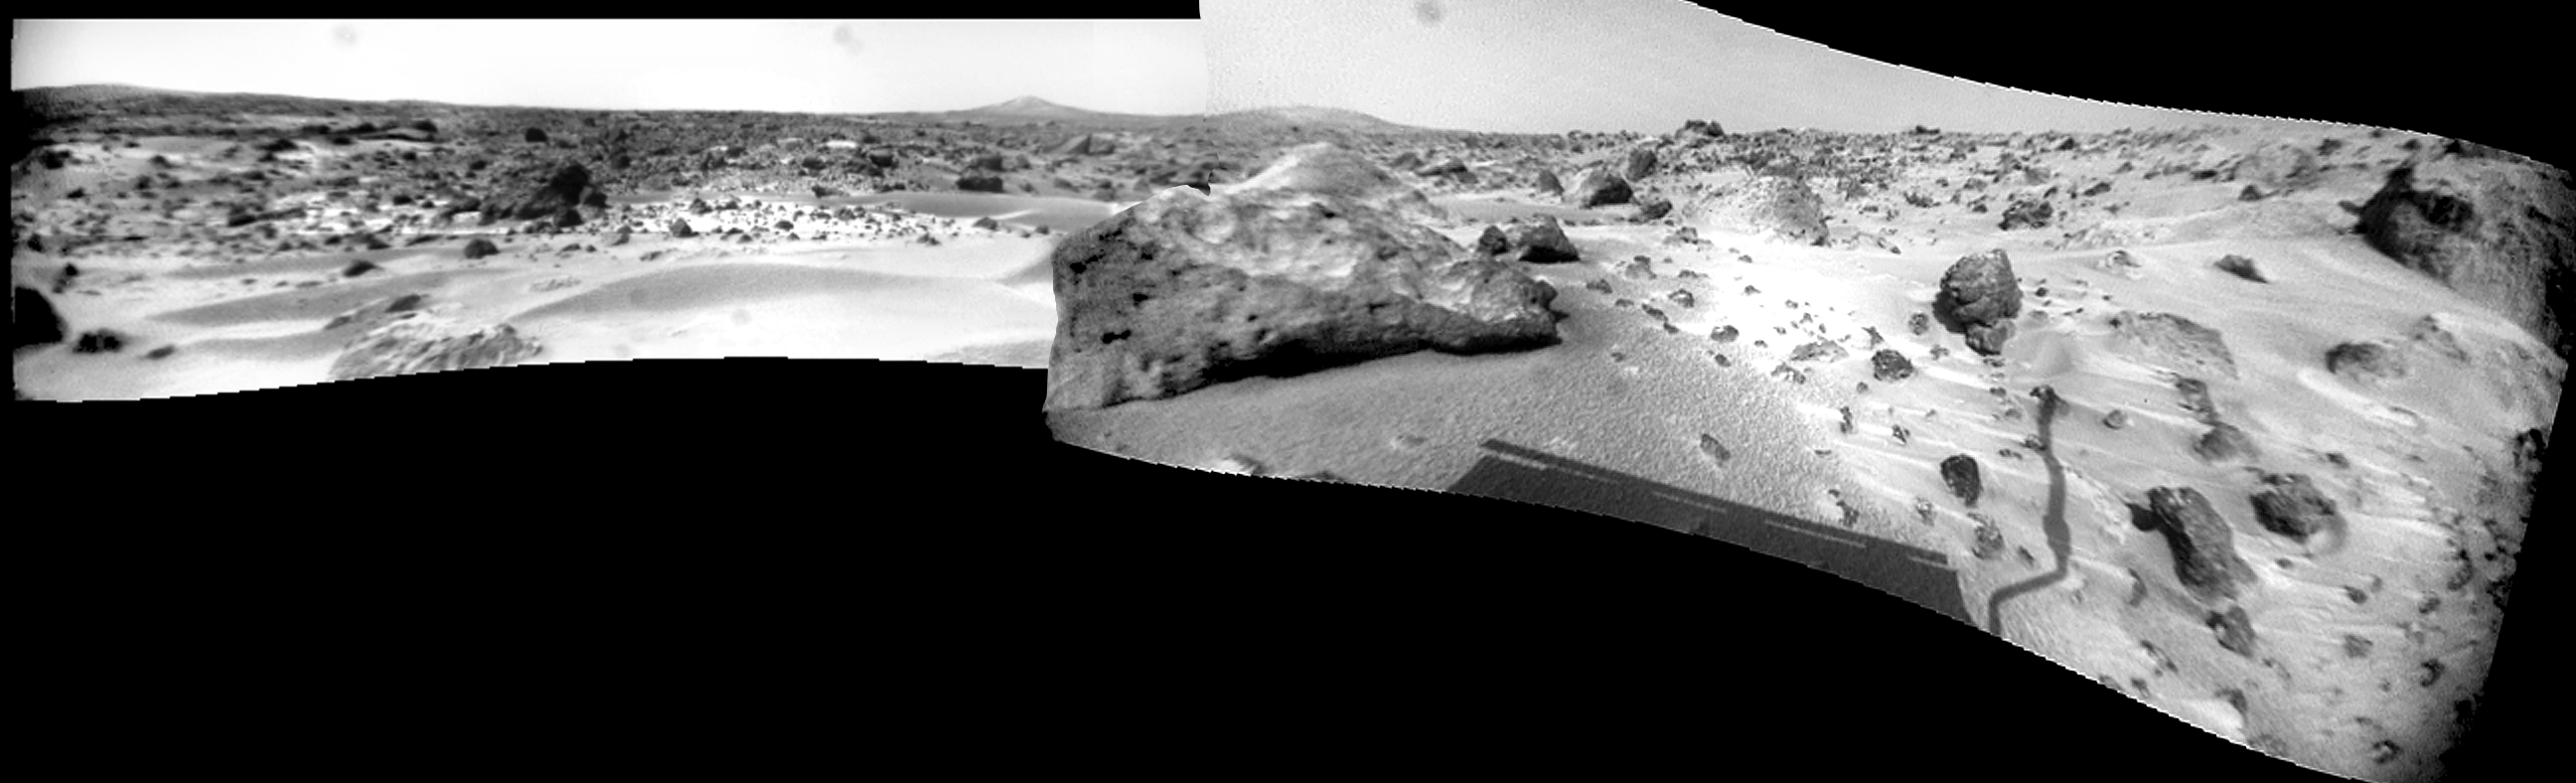

Rover Panorama from Sols 75 & 76

This Sojourner rover panorama from Sols 75 and 76 is the only true panorama product (as opposed to the normal “tiled” full frames) produced by the rover. This panorama ranges from Big Crater on the left (about azimuth 160 degrees), past the “Twin Peaks” and almost all the way to the north horizon, for a swath of about 200 degrees in azimuth.

Mars Pathfinder is the second in NASA’s Discovery program of low-cost spacecraft with highly focused science goals. The Jet Propulsion Laboratory, Pasadena, CA, developed and manages the Mars Pathfinder mission for NASA’s Office of Space Science, Washington, D.C. JPL is a division of the California Institute of Technology (Caltech).

Photojournal note: Sojourner spent 83 days of a planned seven-day mission exploring the Martian terrain, acquiring images, and taking chemical, atmospheric and other measurements. The final data transmission received from Pathfinder was at 10:23 UTC on September 27, 1997. Although mission managers tried to restore full communications during the following five months, the successful mission was terminated on March 10, 1998.

Credit: NASA/JPL